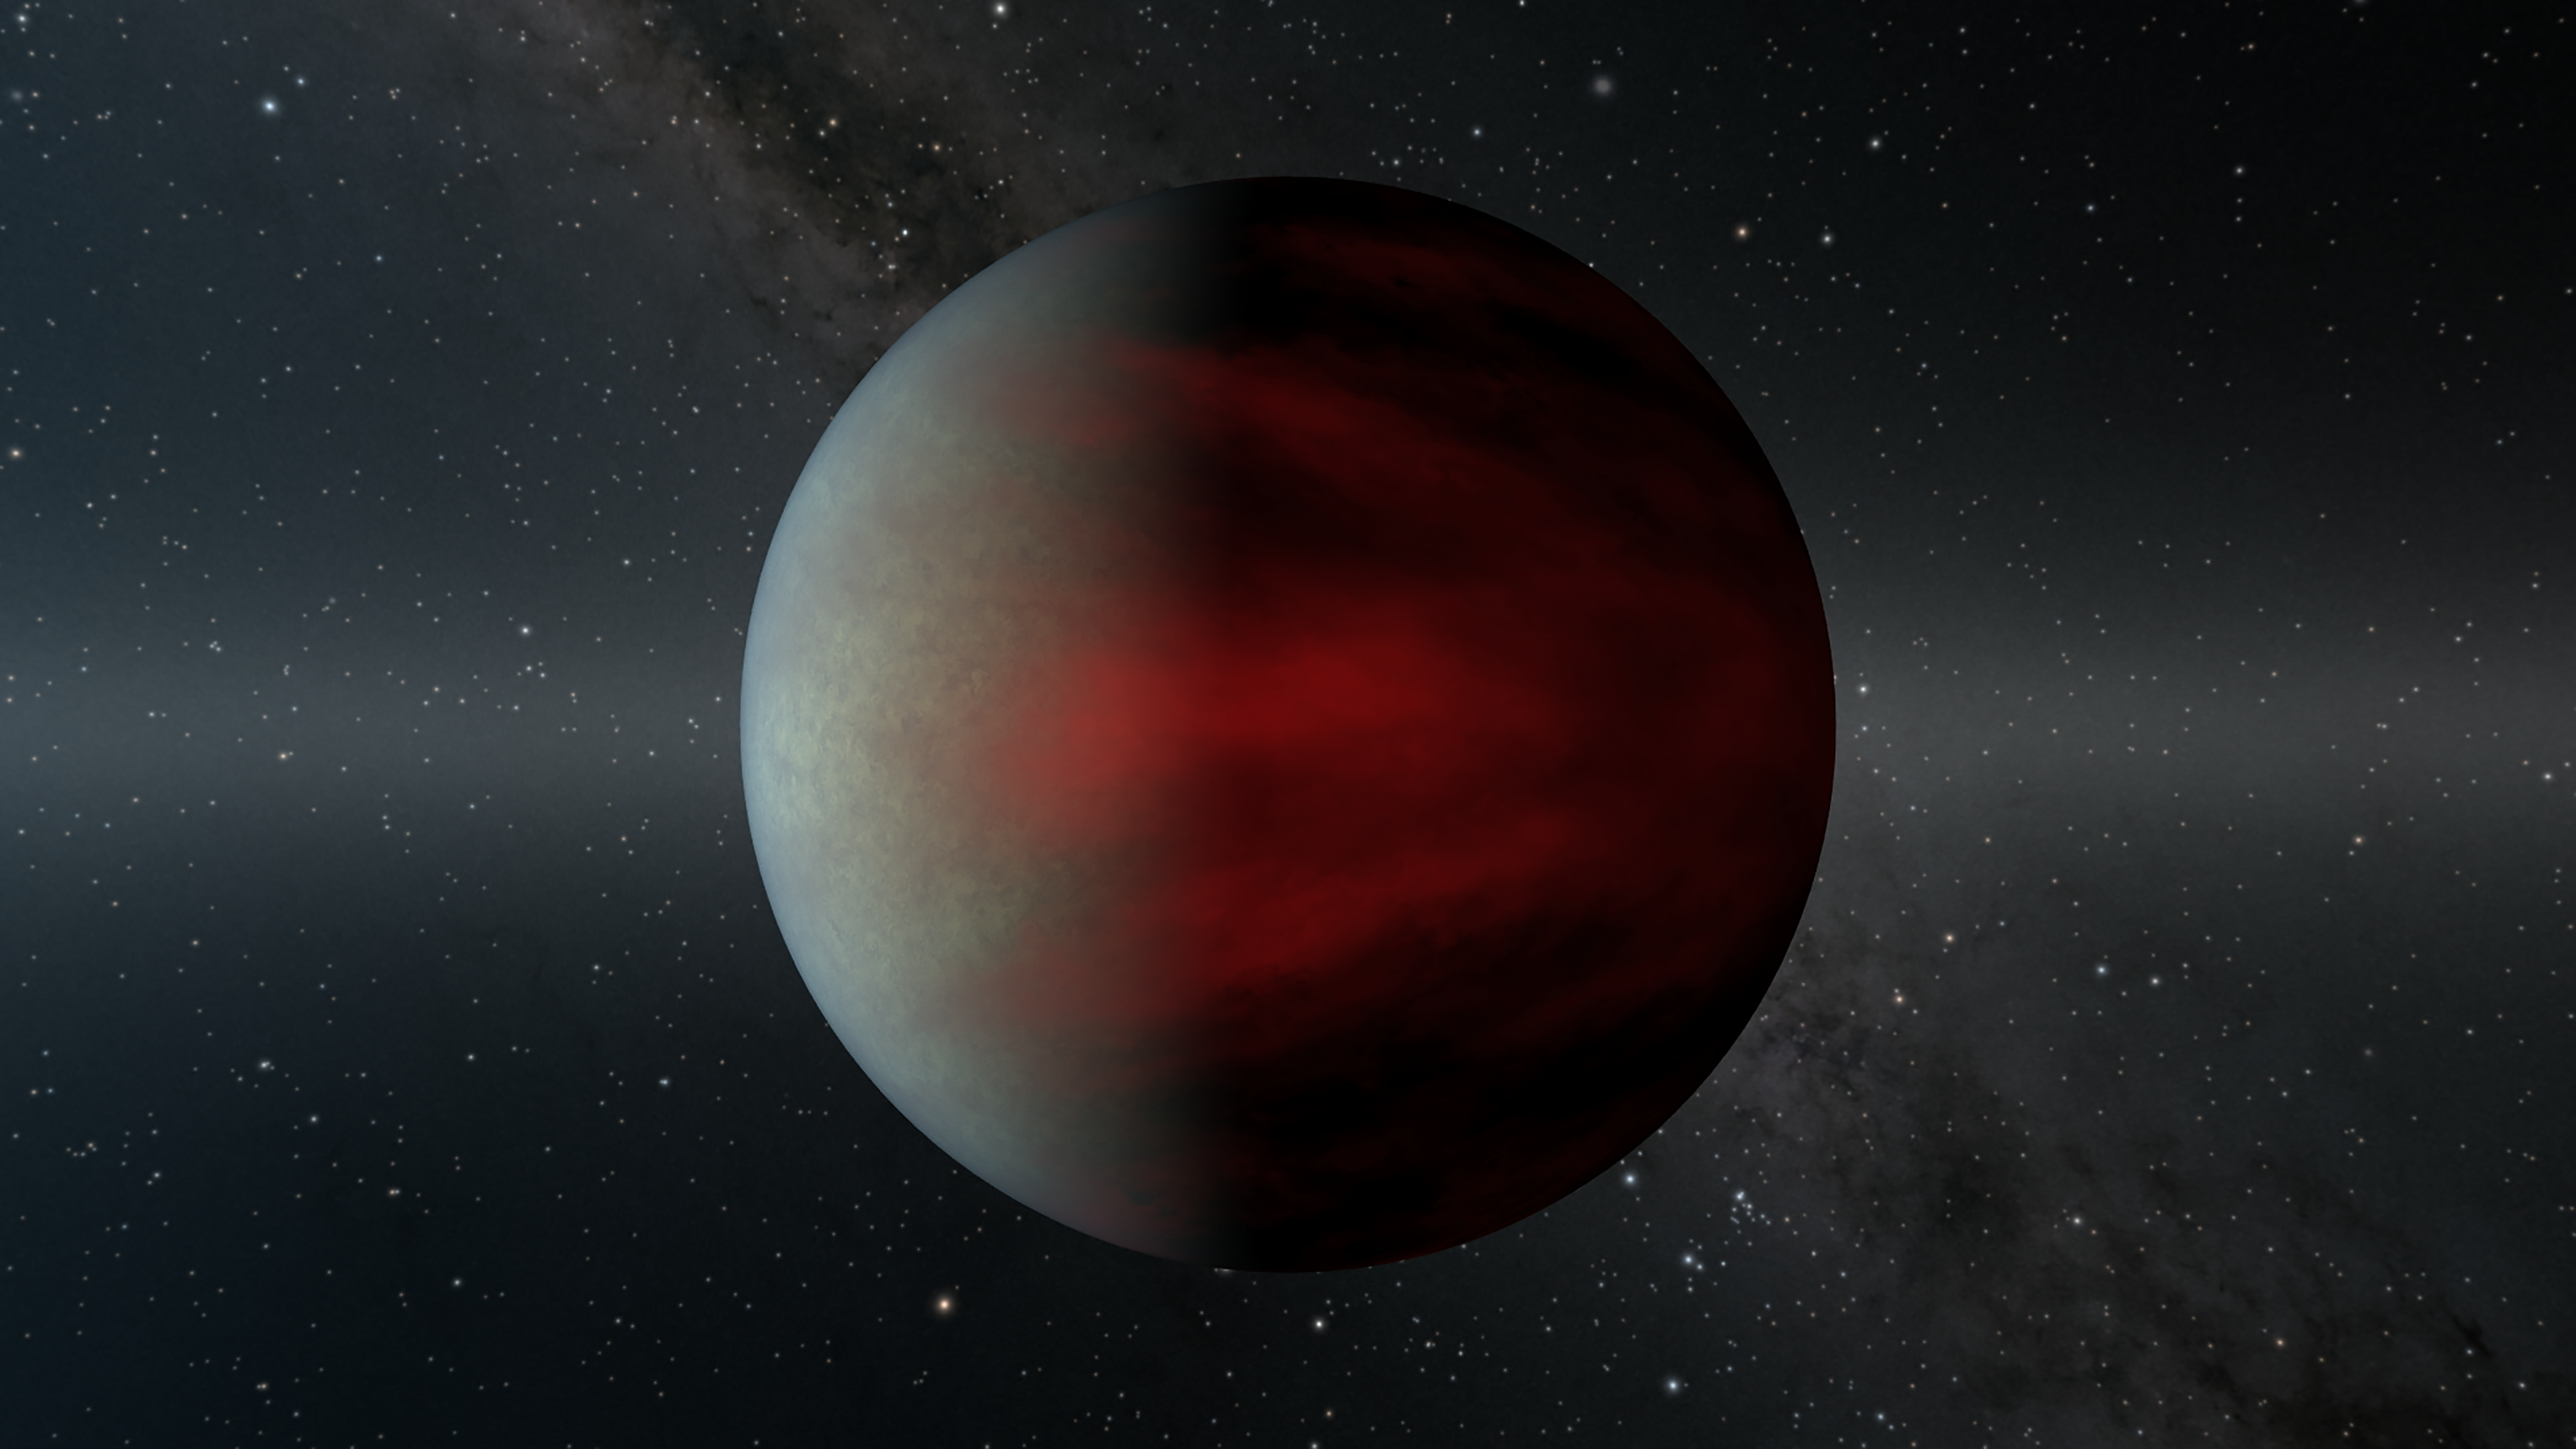

HIP 67522 b: The Youngest Known Hot Jupiter

This artwork illustrates the newly-discovered the exoplanet HIP 67522 b, which appears to be the youngest hot Jupiter ever found. It orbits a well-studied star that is about 17 million years old, meaning the hot Jupiter is likely only a few million years younger, whereas most known hot Jupiters are more than a billion years old. The planet takes about seven days to orbit its star, which has a mass similar to the Sun's. Located only about 490 light-years from Earth, HIP 67522 b is about 10 times the diameter of Earth, or close to that of Jupiter. Its size strongly indicates that it is a gas-dominated planet.

HIP 67522 b was identified as a planet candidate by NASA's Transiting Exoplanet Survey Satllite (TESS), which detects planets via the transit method: Scientists look for small dips in the brightness of a star, indicating that an orbiting planet has passed between the observer and the star. But young stars tend to have a lot of dark splotches on their surfaces - starspots, also called sunspots when they appear on the Sun - that can look similar to transiting planets. So scientists used data from NASA's recently retired infrared observatory, the Spitzer Space Telescope, to confirm that the transit signal was from a planet and not a starspot. (Other methods of exoplanet detection have yielded hints at the presence of even younger hot Jupiters, but none have been confirmed.)

Credit: NASA/JPL-Caltech/R. Hurt (IPAC)